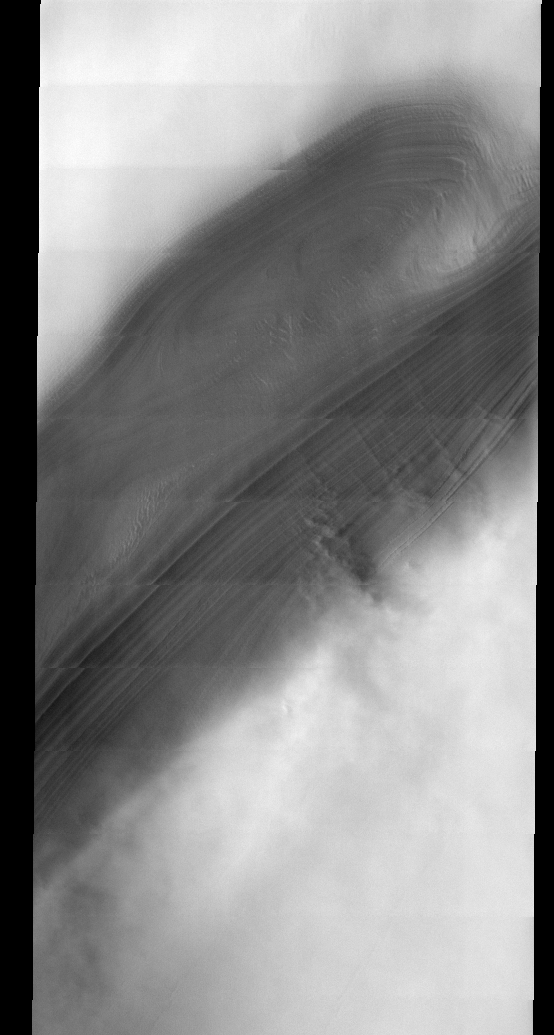

North Polar Cap

This week we will be looking at five examples of laminar wind flow on the north polar cap. On Earth, gravity-driven south polar cap winds are termed “catabatic” winds. Catabatic winds begin over the smooth expanse of the cap interior due to temperature differences between the atmosphere and the surface. Once begun, the winds sweep outward along the surface of the polar cap toward the sea. As the polar surface slopes down toward sealevel, the wind speeds increase. Catabatic wind speeds in the Antartic can reach several hundreds of miles per hour.

In the images of the Martian north polar cap we can see these same type of winds. Notice the streamers of dust moving downslope over the darker trough sides, these streamers show the laminar flow regime coming off the cap. Within the trough we see turbulent clouds of dust, kicked up at the trough base as the winds slow down and enter a chaotic flow regime.

The horizontal lines in these images are due to framelet overlap and lighting conditions over the bright polar cap.

Image information: VIS instrument. Latitude 84.2, Longitude 57.4 East (302.6 West). 40 meter/pixel resolution.

Note: this THEMIS visual image has not been radiometrically nor geometrically calibrated for this preliminary release. An empirical correction has been performed to remove instrumental effects. A linear shift has been applied in the cross-track and down-track direction to approximate spacecraft and planetary motion. Fully calibrated and geometrically projected images will be released through the Planetary Data System in accordance with Project policies at a later time.

NASA’s Jet Propulsion Laboratory manages the 2001 Mars Odyssey mission for NASA’s Office of Space Science, Washington, D.C. The Thermal Emission Imaging System (THEMIS) was developed by Arizona State University, Tempe, in collaboration with Raytheon Santa Barbara Remote Sensing. The THEMIS investigation is led by Dr. Philip Christensen at Arizona State University. Lockheed Martin Astronautics, Denver, is the prime contractor for the Odyssey project, and developed and built the orbiter. Mission operations are conducted jointly from Lockheed Martin and from JPL, a division of the California Institute of Technology in Pasadena.

Credit: NASA/JPL/Arizona State University